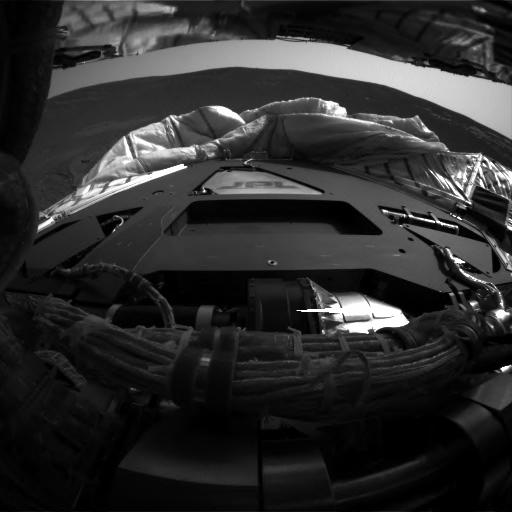

First Look Behind Opportunity

This image taken by the Mars Exploration Rover Opportunity’s hazard-identification camera shortly after the rover successfully landed at Meridiani Planum shows the view from behind the rover.

Credit: NASA/JPL/Cornell